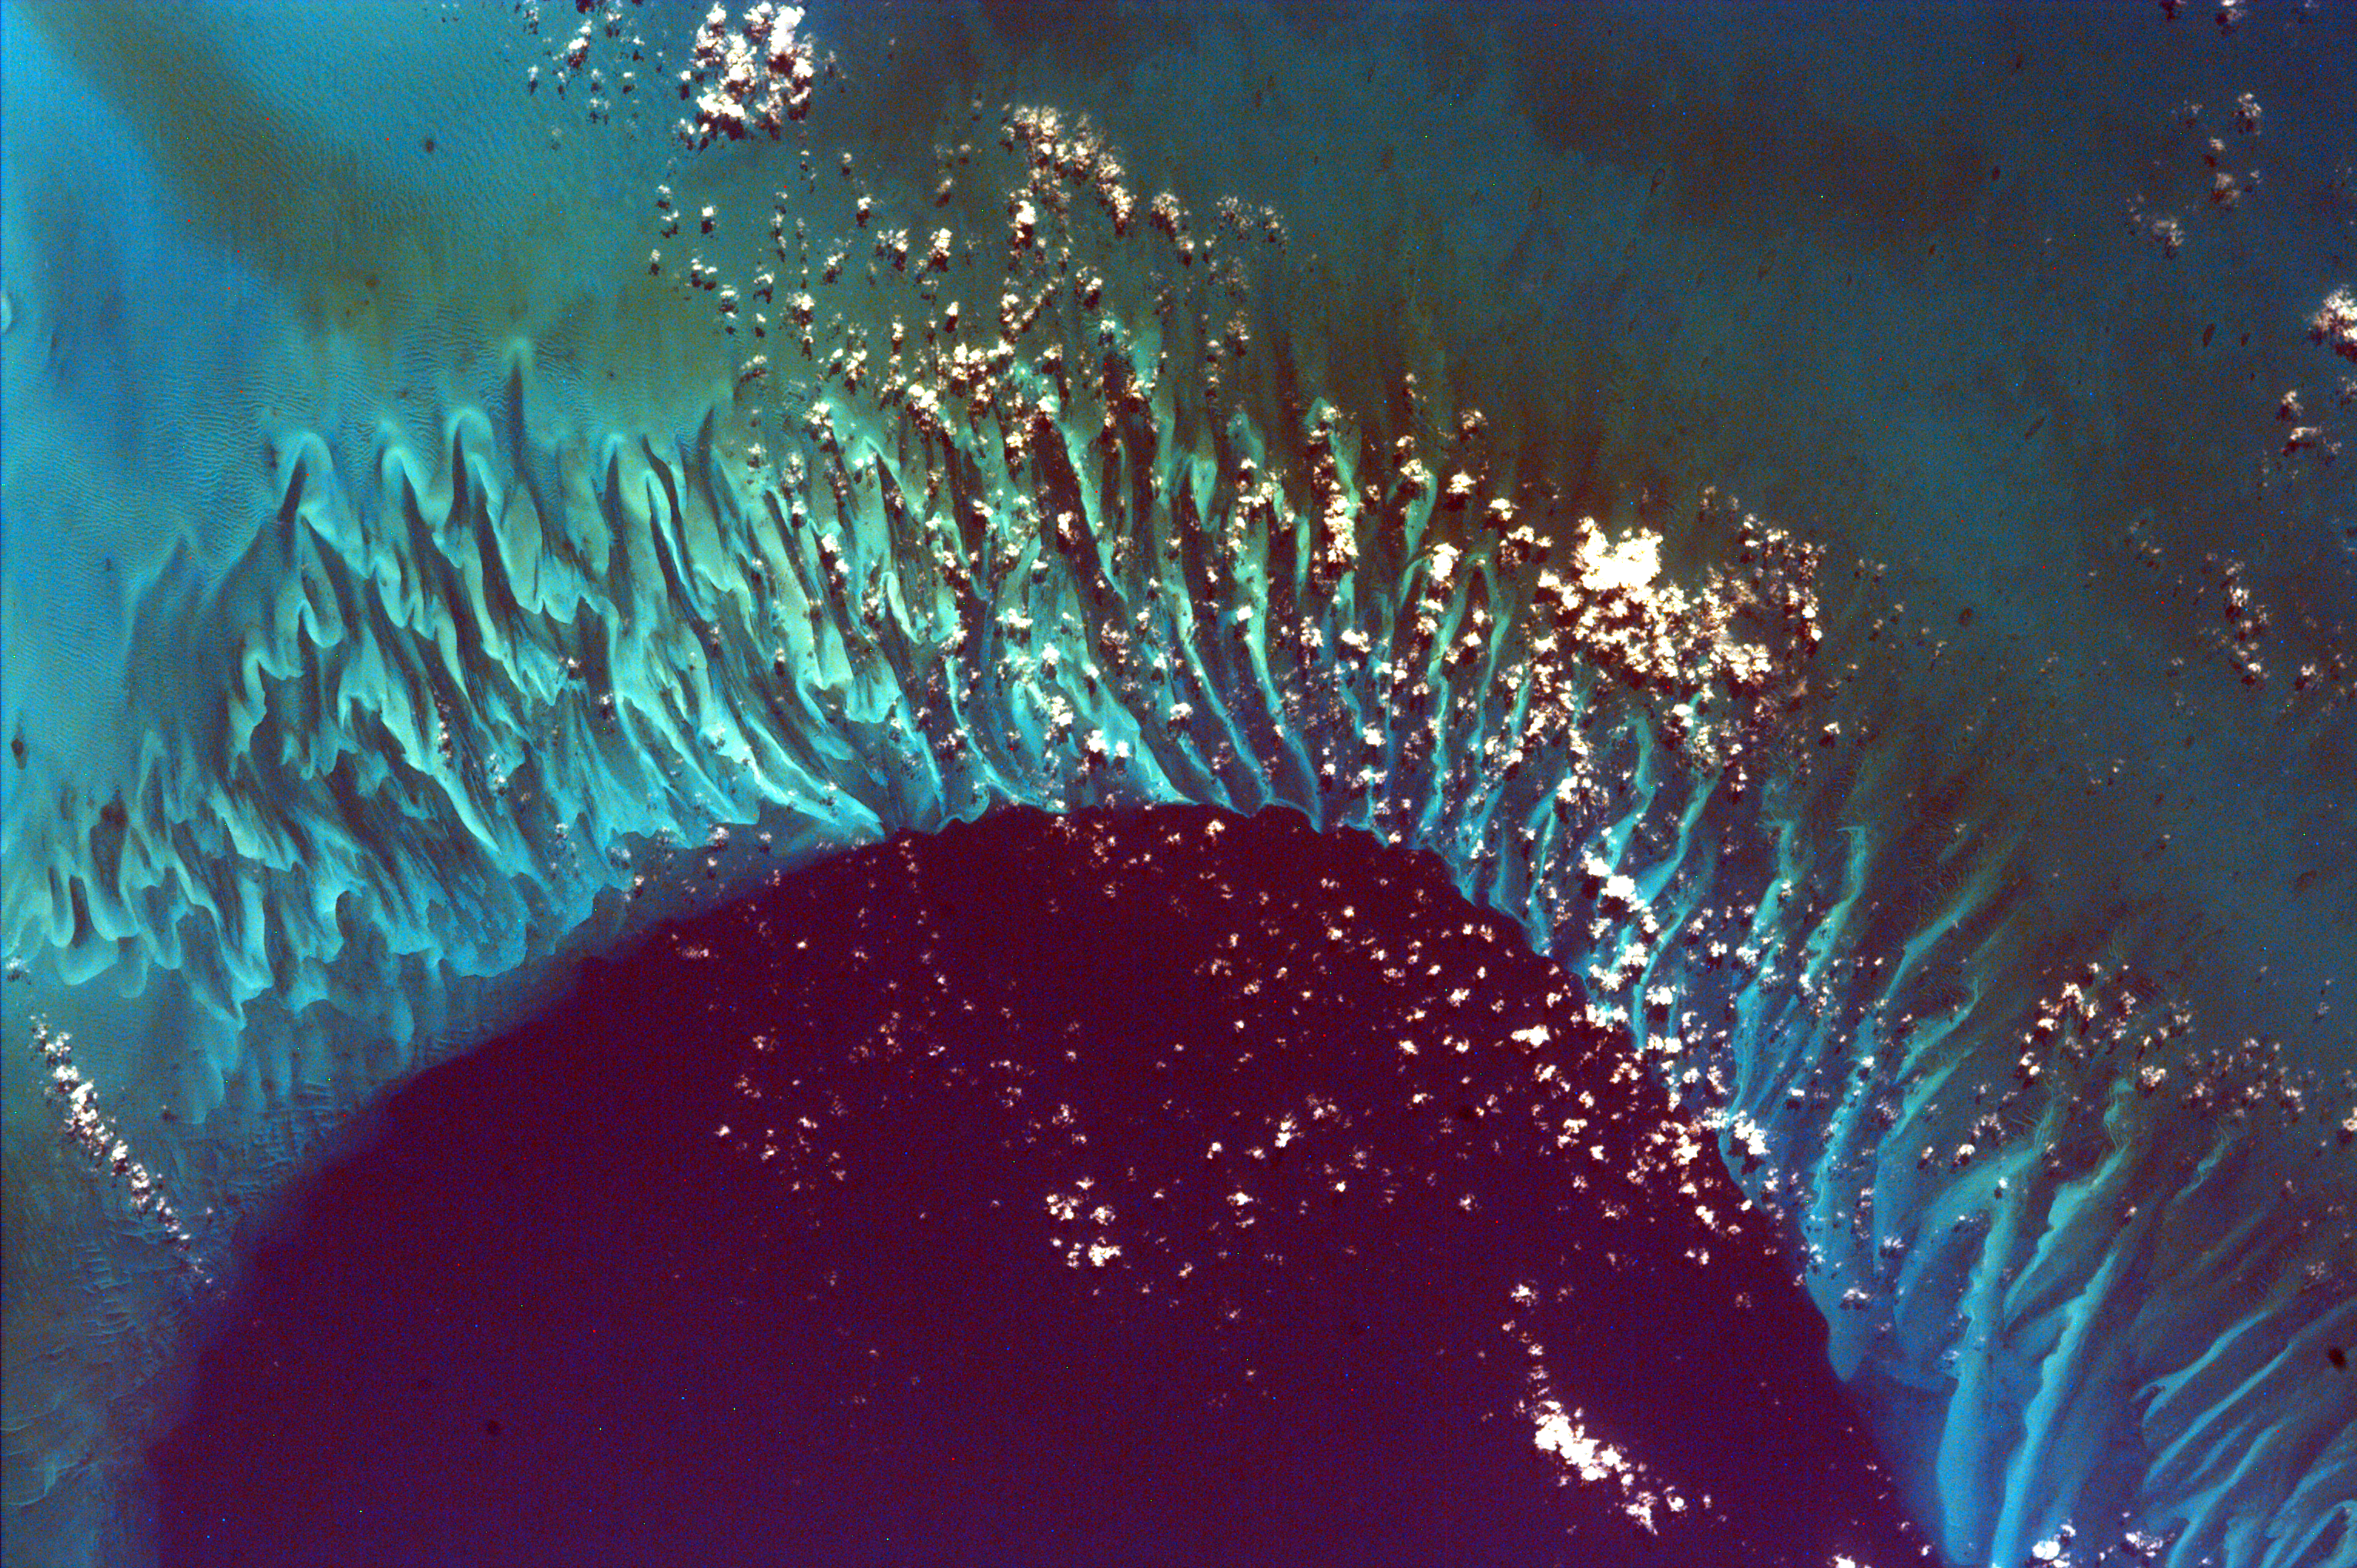

Tongue of the Ocean and Grand Bahama Bank

This extraordinary image captures the meeting place of the deep waters of the Tongue of the Ocean and the much shallower, completely submerged Grand Bahama Bank. This platform reef drops off quickly into the branch of the Great Bahama submarine canyon that because of its shape is called the Tongue of the Ocean. The vertical rock walls of the Canyon rise 14,060 feet from their greatest depth to the surrounding seabed, which is why the water is so dark in color compared to the reef. The shallowest parts of the reef are no more than three to seven feet deep; so shallow, in fact, that in the northeast corner of the image you can zoom in and see large wave-sized ripples of sand on the bottom. Like so many other biological structures, the ribbon-like form of the reef maximizes surface area and thus the number of organisms that can colonize the structure. The closest land is the Bahama Islands of Great Exuma, less than 16 miles to the east, and Andros about 27 miles to the west.

This image was taken from the Space Shuttle on February 14, 2000.

Photojournal note:
EarthKAM was formerly known as KidSat.

Credit: NASA/JPL/UCSD/JSC